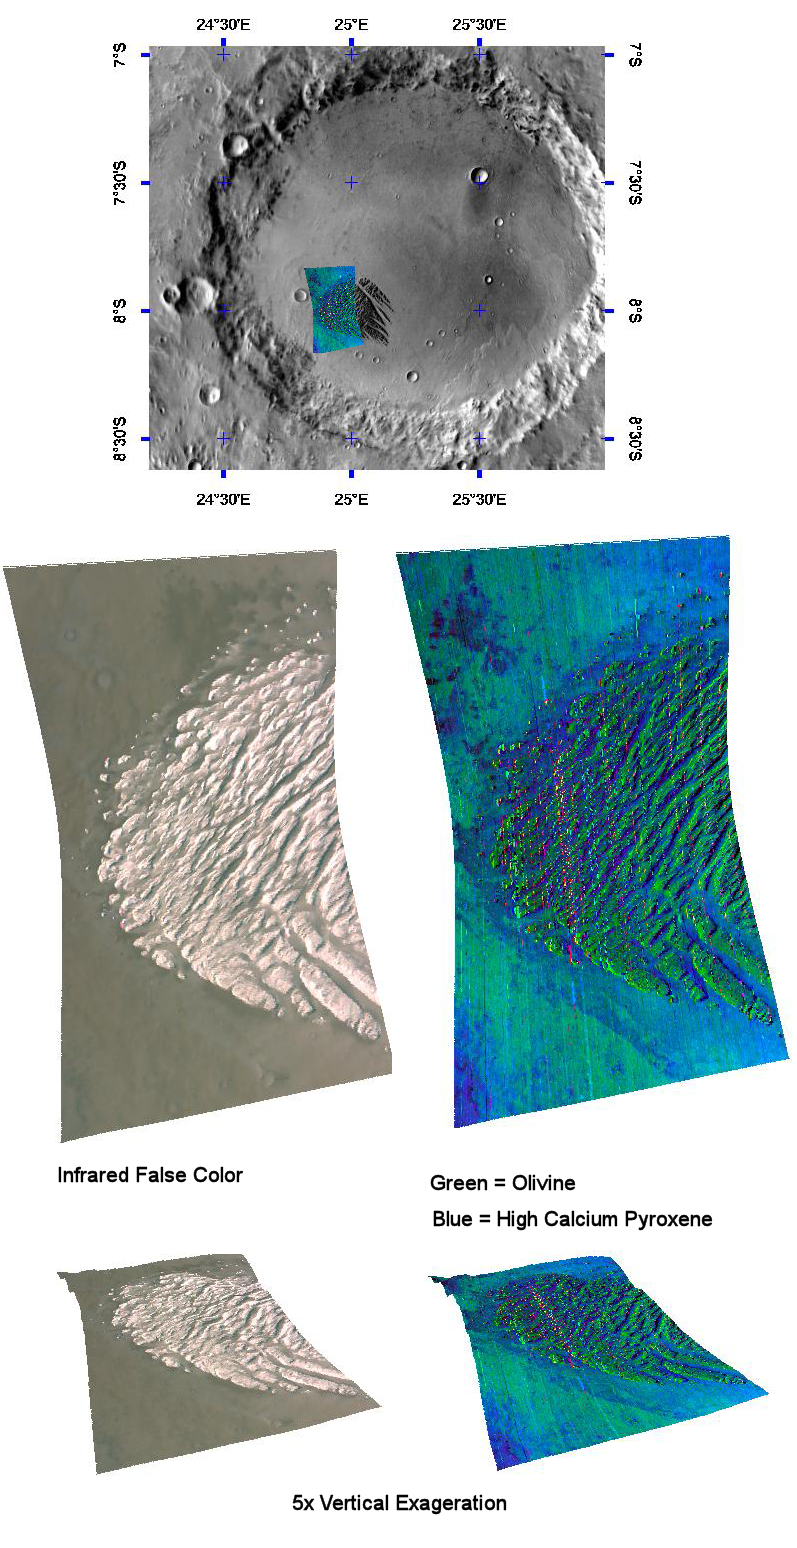

Pollack Crater’s White Rock

This image of White Rock in Pollack crater was taken by the Compact Reconnaissance Imaging Spectrometer for Mars (CRISM) on February 3, 2007 at 1750 UTC (12:50 p.m. EST), near 8 degrees south latitude, 25 degrees east longitude. The CRISM image was taken in 544 colors covering 0.36-3.92 micrometers, and shows features as small as 40 meters (132 feet) across. The region covered is roughly 20 kilometers (12 miles) long and 10 kilometers (6 miles) wide at its narrowest point.

First imaged by the Mariner 9 spacecraft in 1972, the enigmatic group of wind-eroded ridges known as White Rock has been the subject of many subsequent investigations. White Rock is located on the floor of Pollack Crater in the Sinus Sabaeus region of Mars. It measures some 15 by 18 kilometers (9 by 11 miles) and was named for its light-colored appearance. In contrast-enhanced images, the feature’s higher albedo or reflectivity—compared with the darker material on the floor of the crater—makes it appear white. In reality, White Rock has a dull, reddish color more akin to Martian dust. This higher albedo as well as its location in a topographic low suggested to some researchers that White Rock may be an eroded remnant of an ancient lake deposit. As water in a desert lake on Earth evaporates, it leaves behind white-colored salts that it leached or dissolved out of the surrounding terrain. These salt deposits may include carbonates, sulfates, and chlorides.

In 2001, the Thermal Emission Spectrometer (TES) on NASA’s Mars Global Surveyor measured White Rock and found no obvious signature of carbonates or sulfates, or any other indication that White Rock holds evaporite minerals. Instead, it found Martian dust.

CRISM’s challenge was to obtain greater detail of White Rock’s mineralogical composition and how it formed. The instrument operates at a different wavelength range than TES, giving it greater sensitivity to carbonate, sulfate and phyllosilicate (clay-like) minerals. It also has a higher spatial resolution that enables CRISM to see smaller exposures of these minerals, if they occur. If White Rock is an evaporative lacustrine or lake deposit, CRISM has the best chance of detecting telltale mineralogical signatures. The images above reveal what CRISM found.

The top panel in the montage above shows the location of the CRISM image on a mosaic of Pollack Crater taken by the Mars Odyssey spacecraft’s Thermal Emission Imaging System (THEMIS). White Rock actually appears dark in the THEMIS mosaic due to a low daytime temperature, because its light color leads to less heating by the Sun. The middle-left image is an infrared, false color image that reveals White Rock’s reddish hue. The middle-right image shows the signatures of different minerals that are present. CRISM found that White Rock is composed of accumulated dust perhaps with some fine-grained olivine (an igneous mineral), surrounded by basaltic sand containing olivine and dark-colored pyroxene. The lower two images were constructed by draping CRISM images over topography and exaggerating the vertical scale to better illustrate White Rock’s topography. White Rock still appears not to contain evaporite, but instead to be composed of accumulated dust and sand.

CRISM is one of six science instruments on NASA’s Mars Reconnaissance Orbiter. Led by The Johns Hopkins University Applied Physics Laboratory, Laurel, Md., the CRISM team includes expertise from universities, government agencies and small businesses in the United States and abroad. NASA’s Jet Propulsion Laboratory, a division of the California Institute of Technology in Pasadena, manages the Mars Reconnaissance Orbiter and the Mars Science Laboratory for NASA’s Science Mission Directorate, Washington. Lockheed Martin Space Systems, Denver, built the orbiter.

Credit: NASA/JPL/JHUAPL